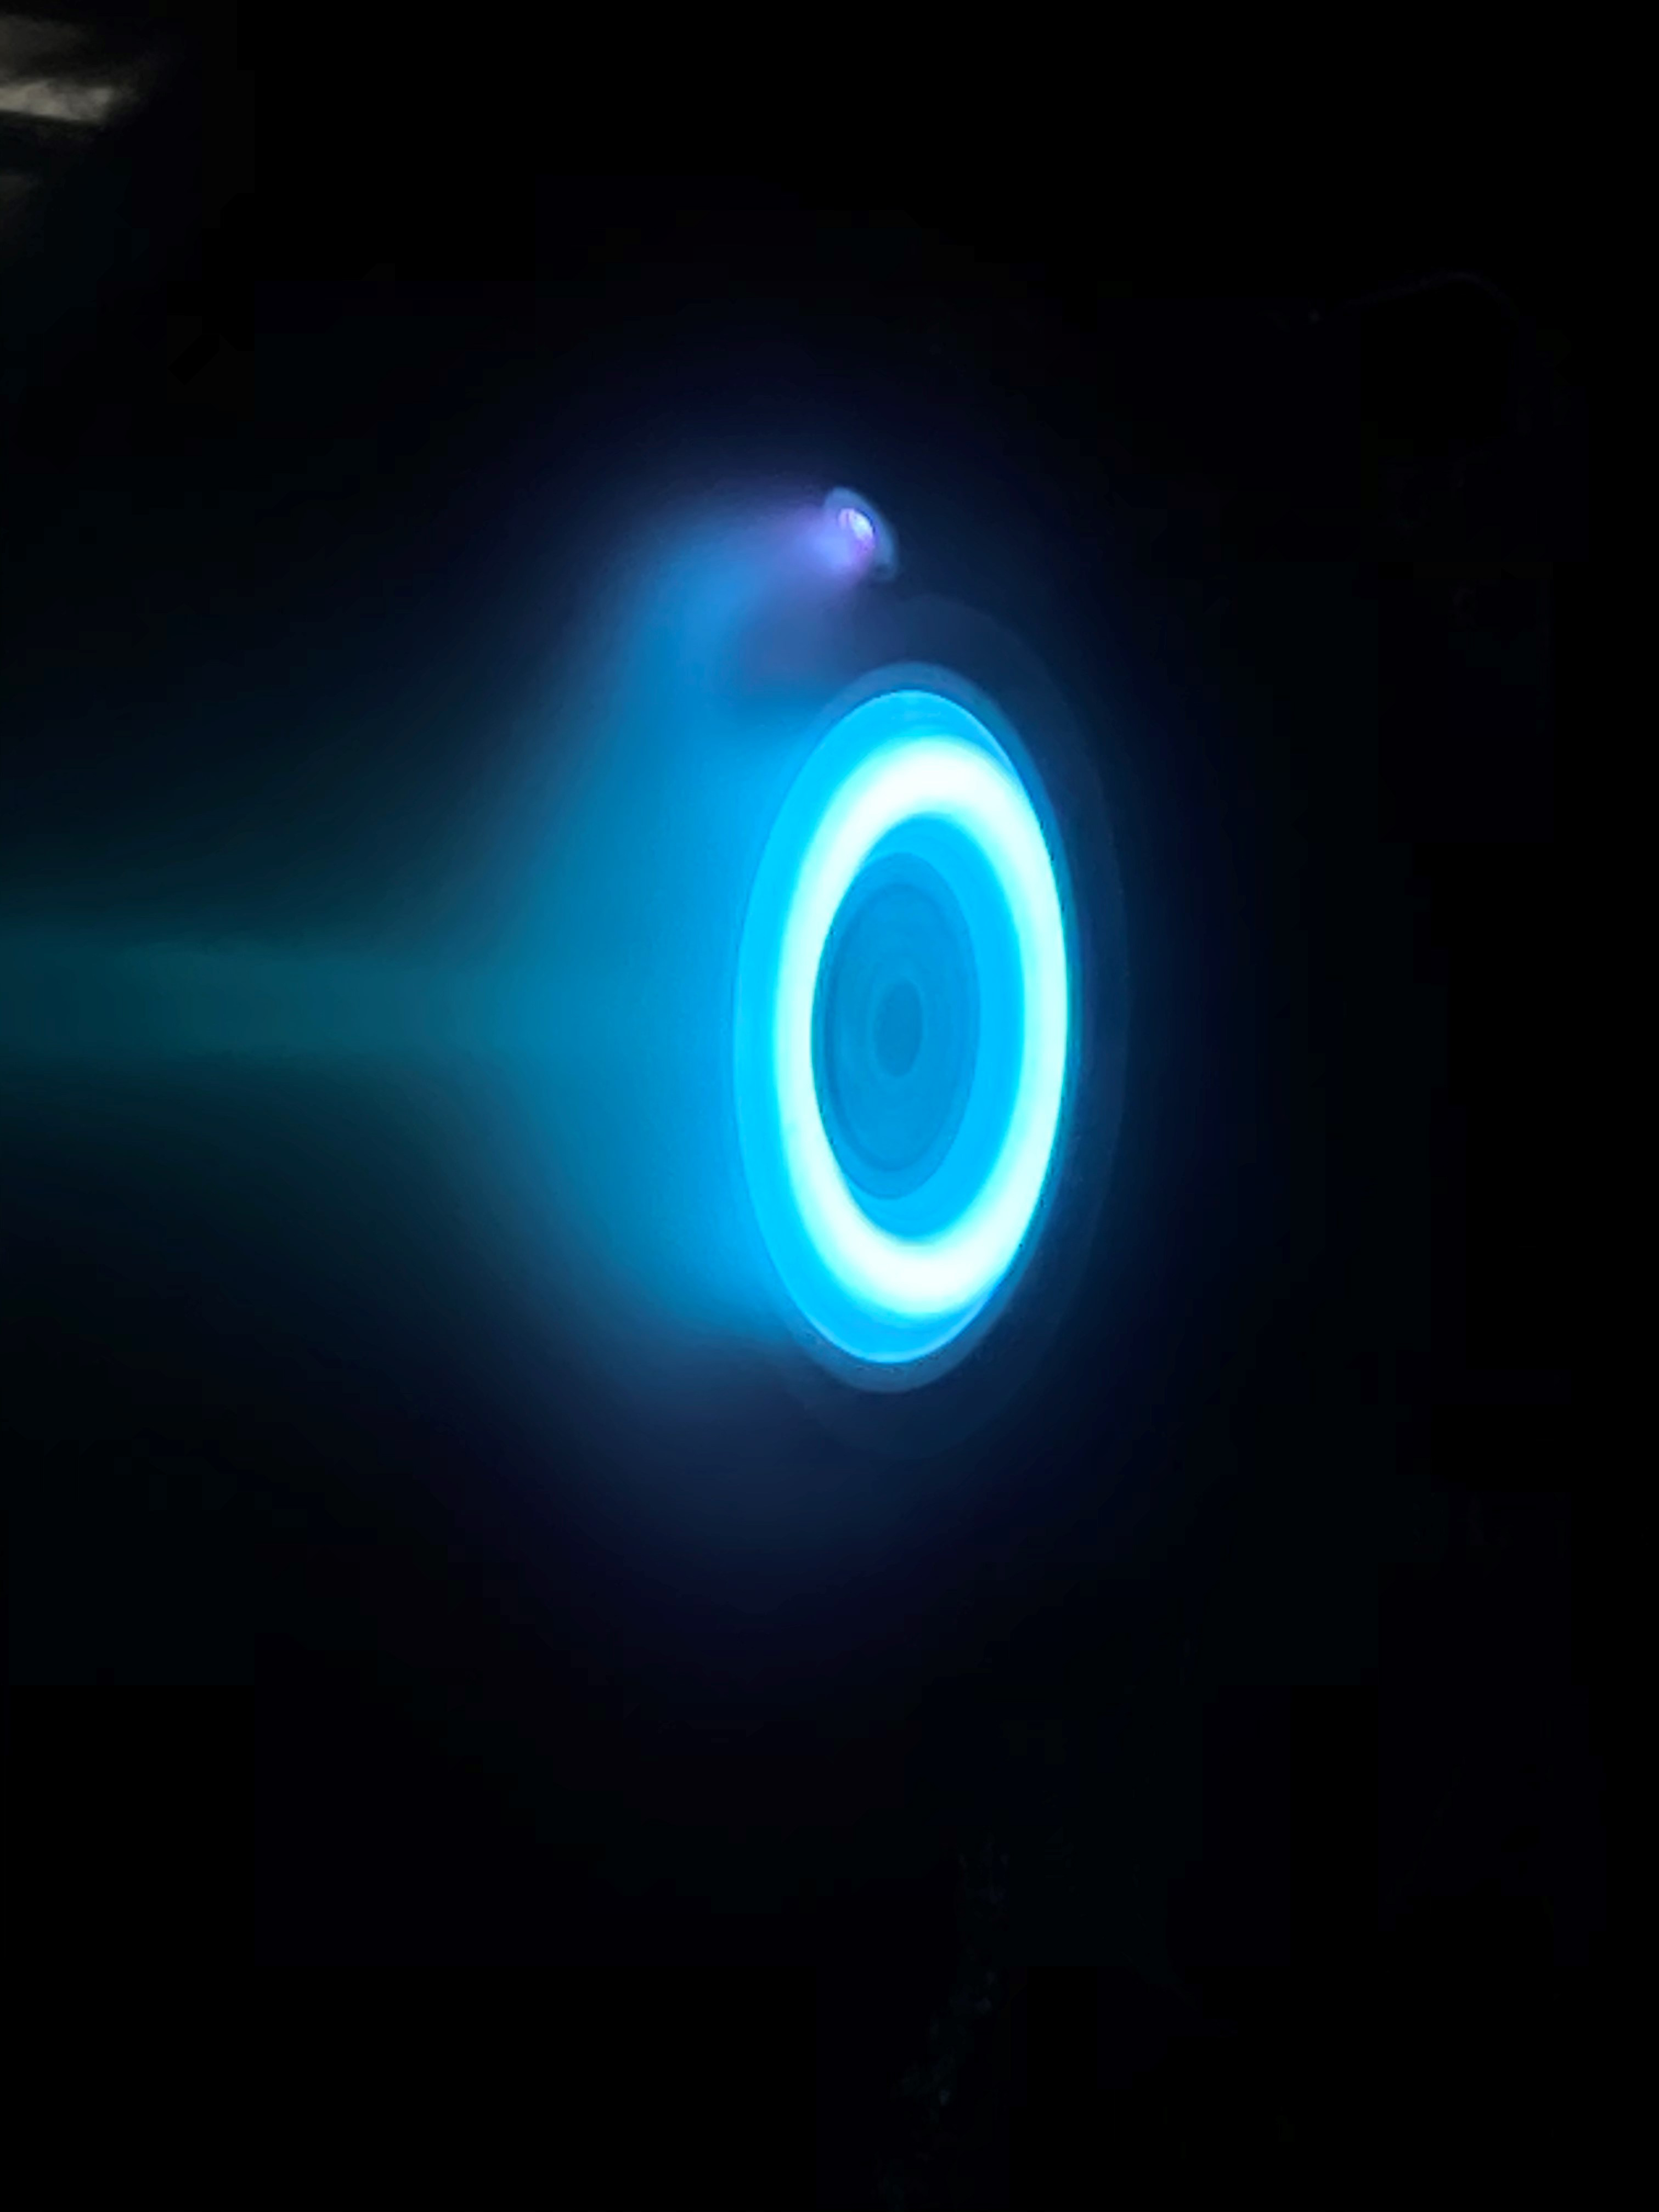

Ring of Firepower

NASA’s Psyche spacecraft, set to launch in August 2022, will travel to its target in the main asteroid belt between Mars and Jupiter under the power of super-efficient electric propulsion. This photo captures an operating electric Hall thruster identical to those that will be used to propel the Psyche spacecraft. This photo was taken at NASA’s Jet Propulsion Laboratory in Southern California on May 20, 2020 with an iPhone, through the thick window of a vacuum chamber used to simulate the environment of deep space.

The thruster works by turning xenon gas, a neutral gas used in car headlights and plasma TVs, into xenon ions. As the xenon ions are accelerated out of the thruster, they create the thrust that will propel the spacecraft. The xenon plasma emits a blue glow, seen here, as it operates. An observer in space traveling behind Psyche would see the blue glow of plasma trailing behind the spacecraft. Solar arrays will provide the electricity that powers the thrusters. Hall thrusters will be used for the first time beyond lunar orbit, demonstrating that they could play a role in supporting future missions to deep space.

Arizona State University in Tempe leads the Psyche mission. JPL is responsible for the mission’s overall management, system engineering, integration and test, and mission operations. Maxar Technologies in Palo Alto, California, is providing the high-power solar electric propulsion spacecraft chassis.

Credit: NASA/JPL-Caltech